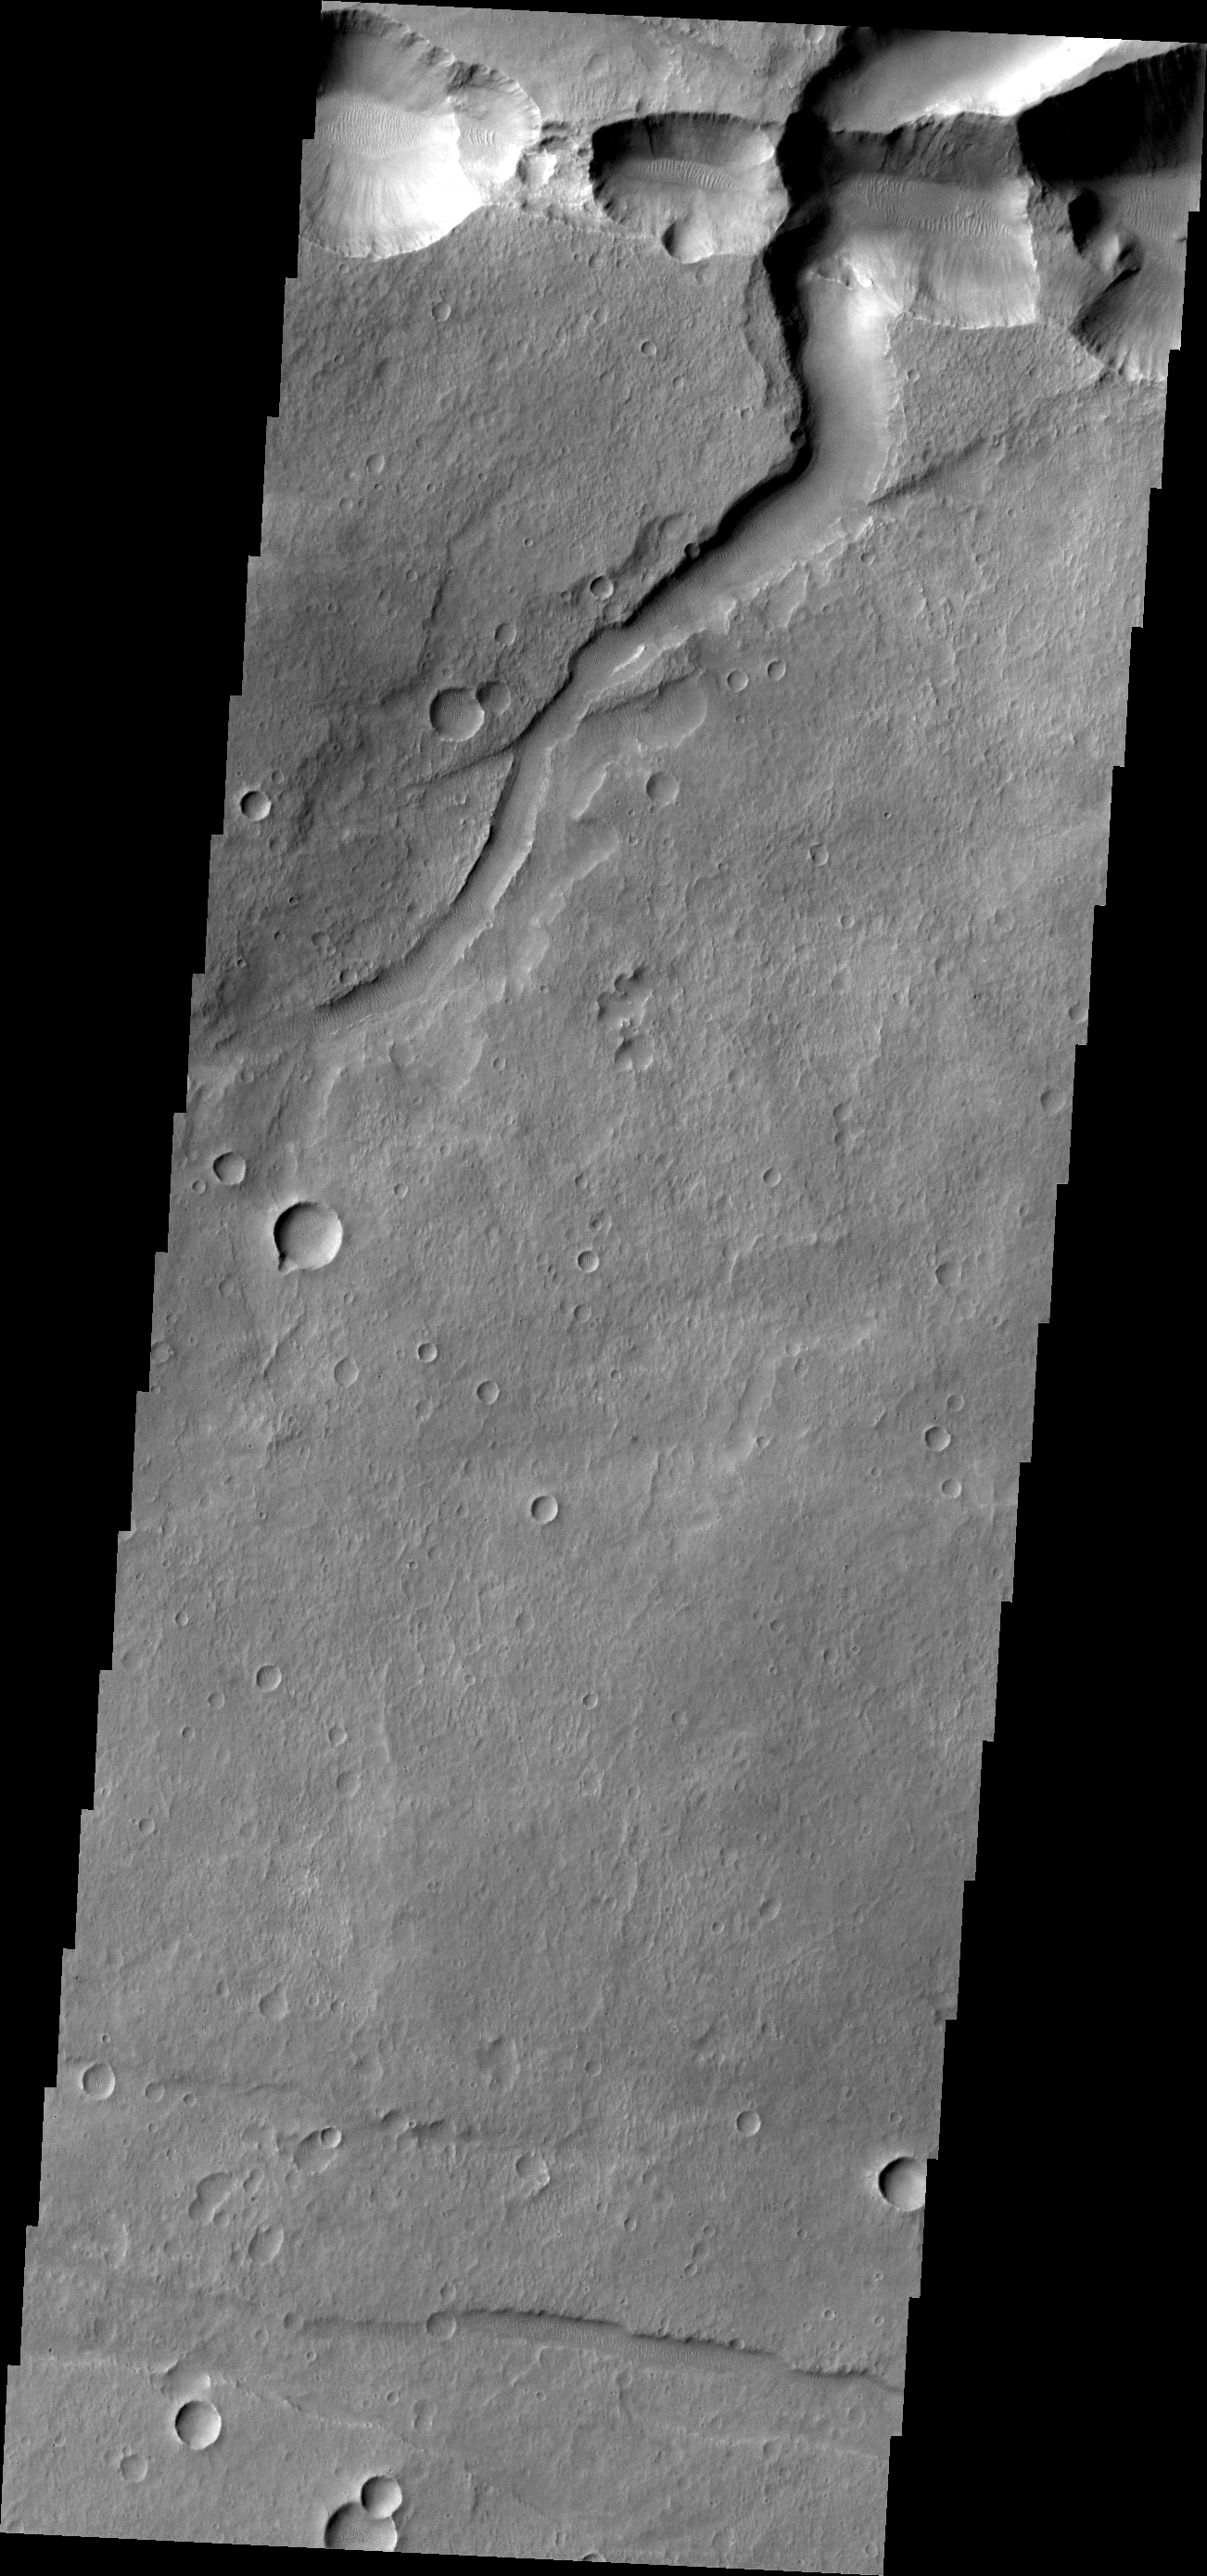

Coprates Catena

The interconnected collapse pits at the top of this VIS image are part of Coprates Catena. Notice the dunes in the bottom of each pit.

Image information: VIS instrument. Latitude -15.7N, Longitude 299.5E. 18 meter/pixel resolution.

Please see the THEMIS Data Citation Note for details on crediting THEMIS images.

Note: this THEMIS visual image has not been radiometrically nor geometrically calibrated for this preliminary release. An empirical correction has been performed to remove instrumental effects. A linear shift has been applied in the cross-track and down-track direction to approximate spacecraft and planetary motion. Fully calibrated and geometrically projected images will be released through the Planetary Data System in accordance with Project policies at a later time.

NASA’s Jet Propulsion Laboratory manages the 2001 Mars Odyssey mission for NASA’s Office of Space Science, Washington, D.C. The Thermal Emission Imaging System (THEMIS) was developed by Arizona State University, Tempe, in collaboration with Raytheon Santa Barbara Remote Sensing. The THEMIS investigation is led by Dr. Philip Christensen at Arizona State University. Lockheed Martin Astronautics, Denver, is the prime contractor for the Odyssey project, and developed and built the orbiter. Mission operations are conducted jointly from Lockheed Martin and from JPL, a division of the California Institute of Technology in Pasadena.

Credit: NASA/JPL/ASU